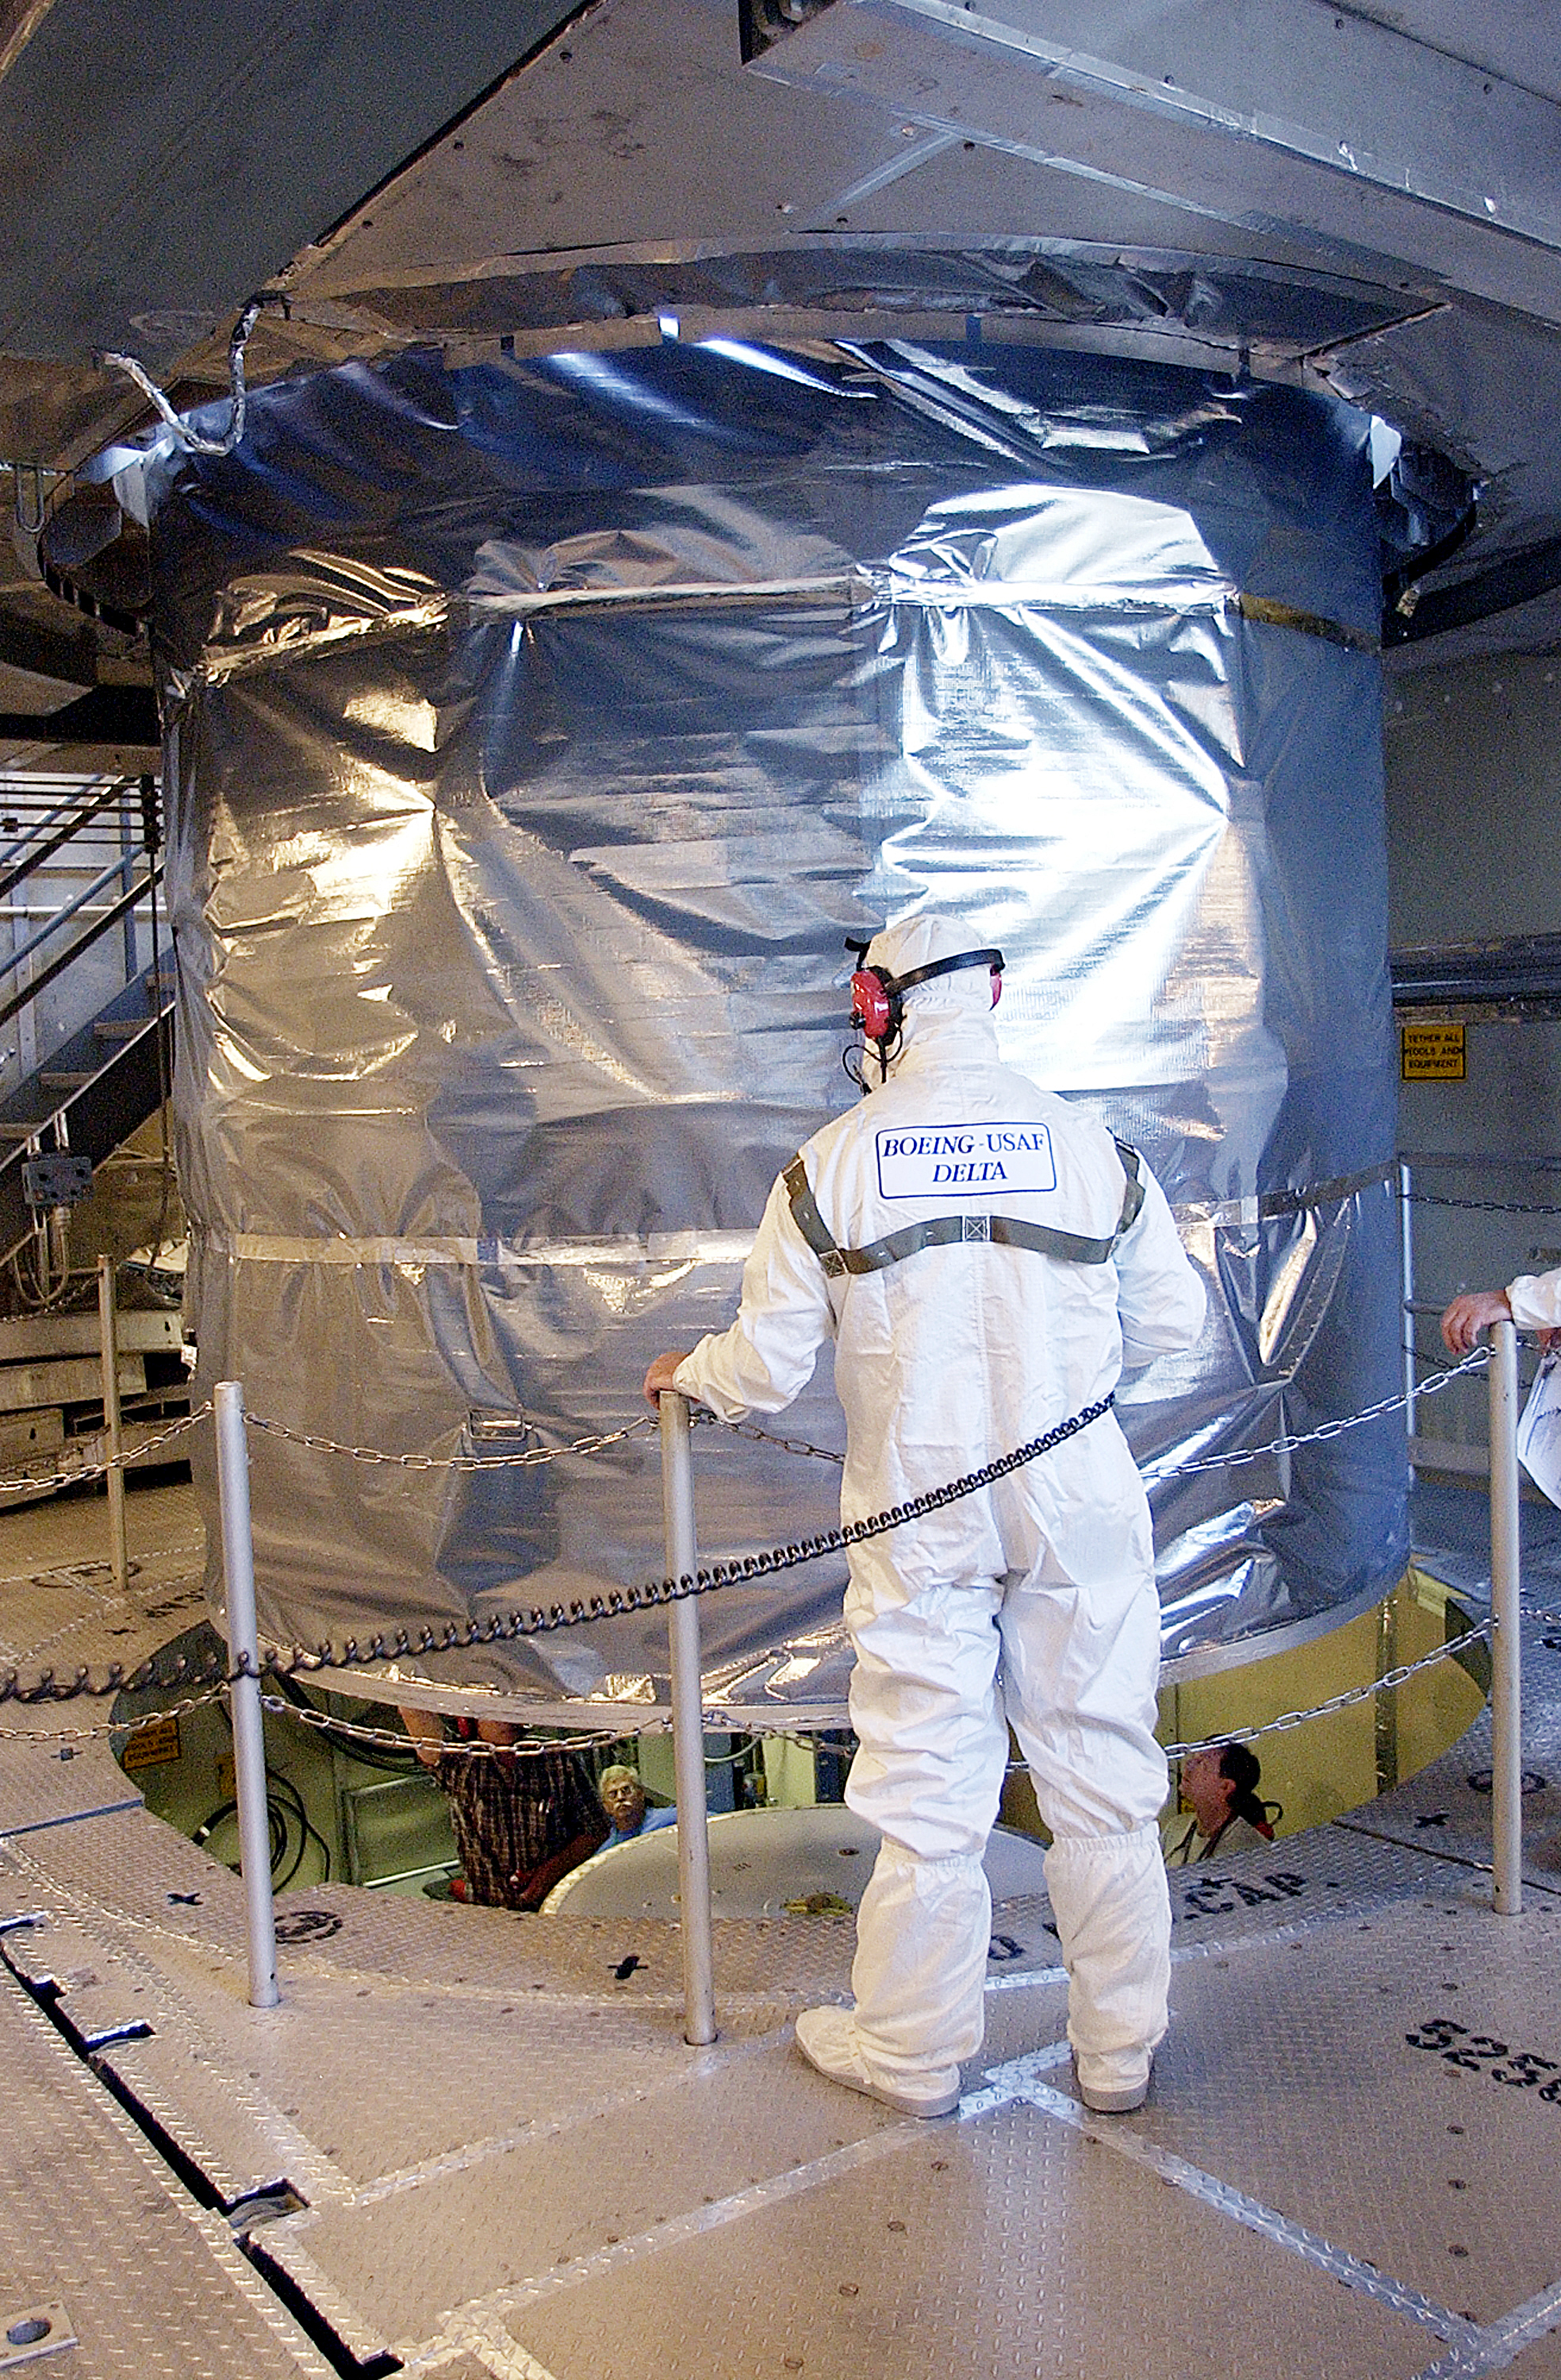

Canister

The Spitzer Space Telescope is placed in its payload canister for transfer to the launch pad before its aborted earlier launch. Spitzer was later moved back off its rocket and subsequently launched on a different vehicle on August 25, 2003.

Credit: NASA/KSC